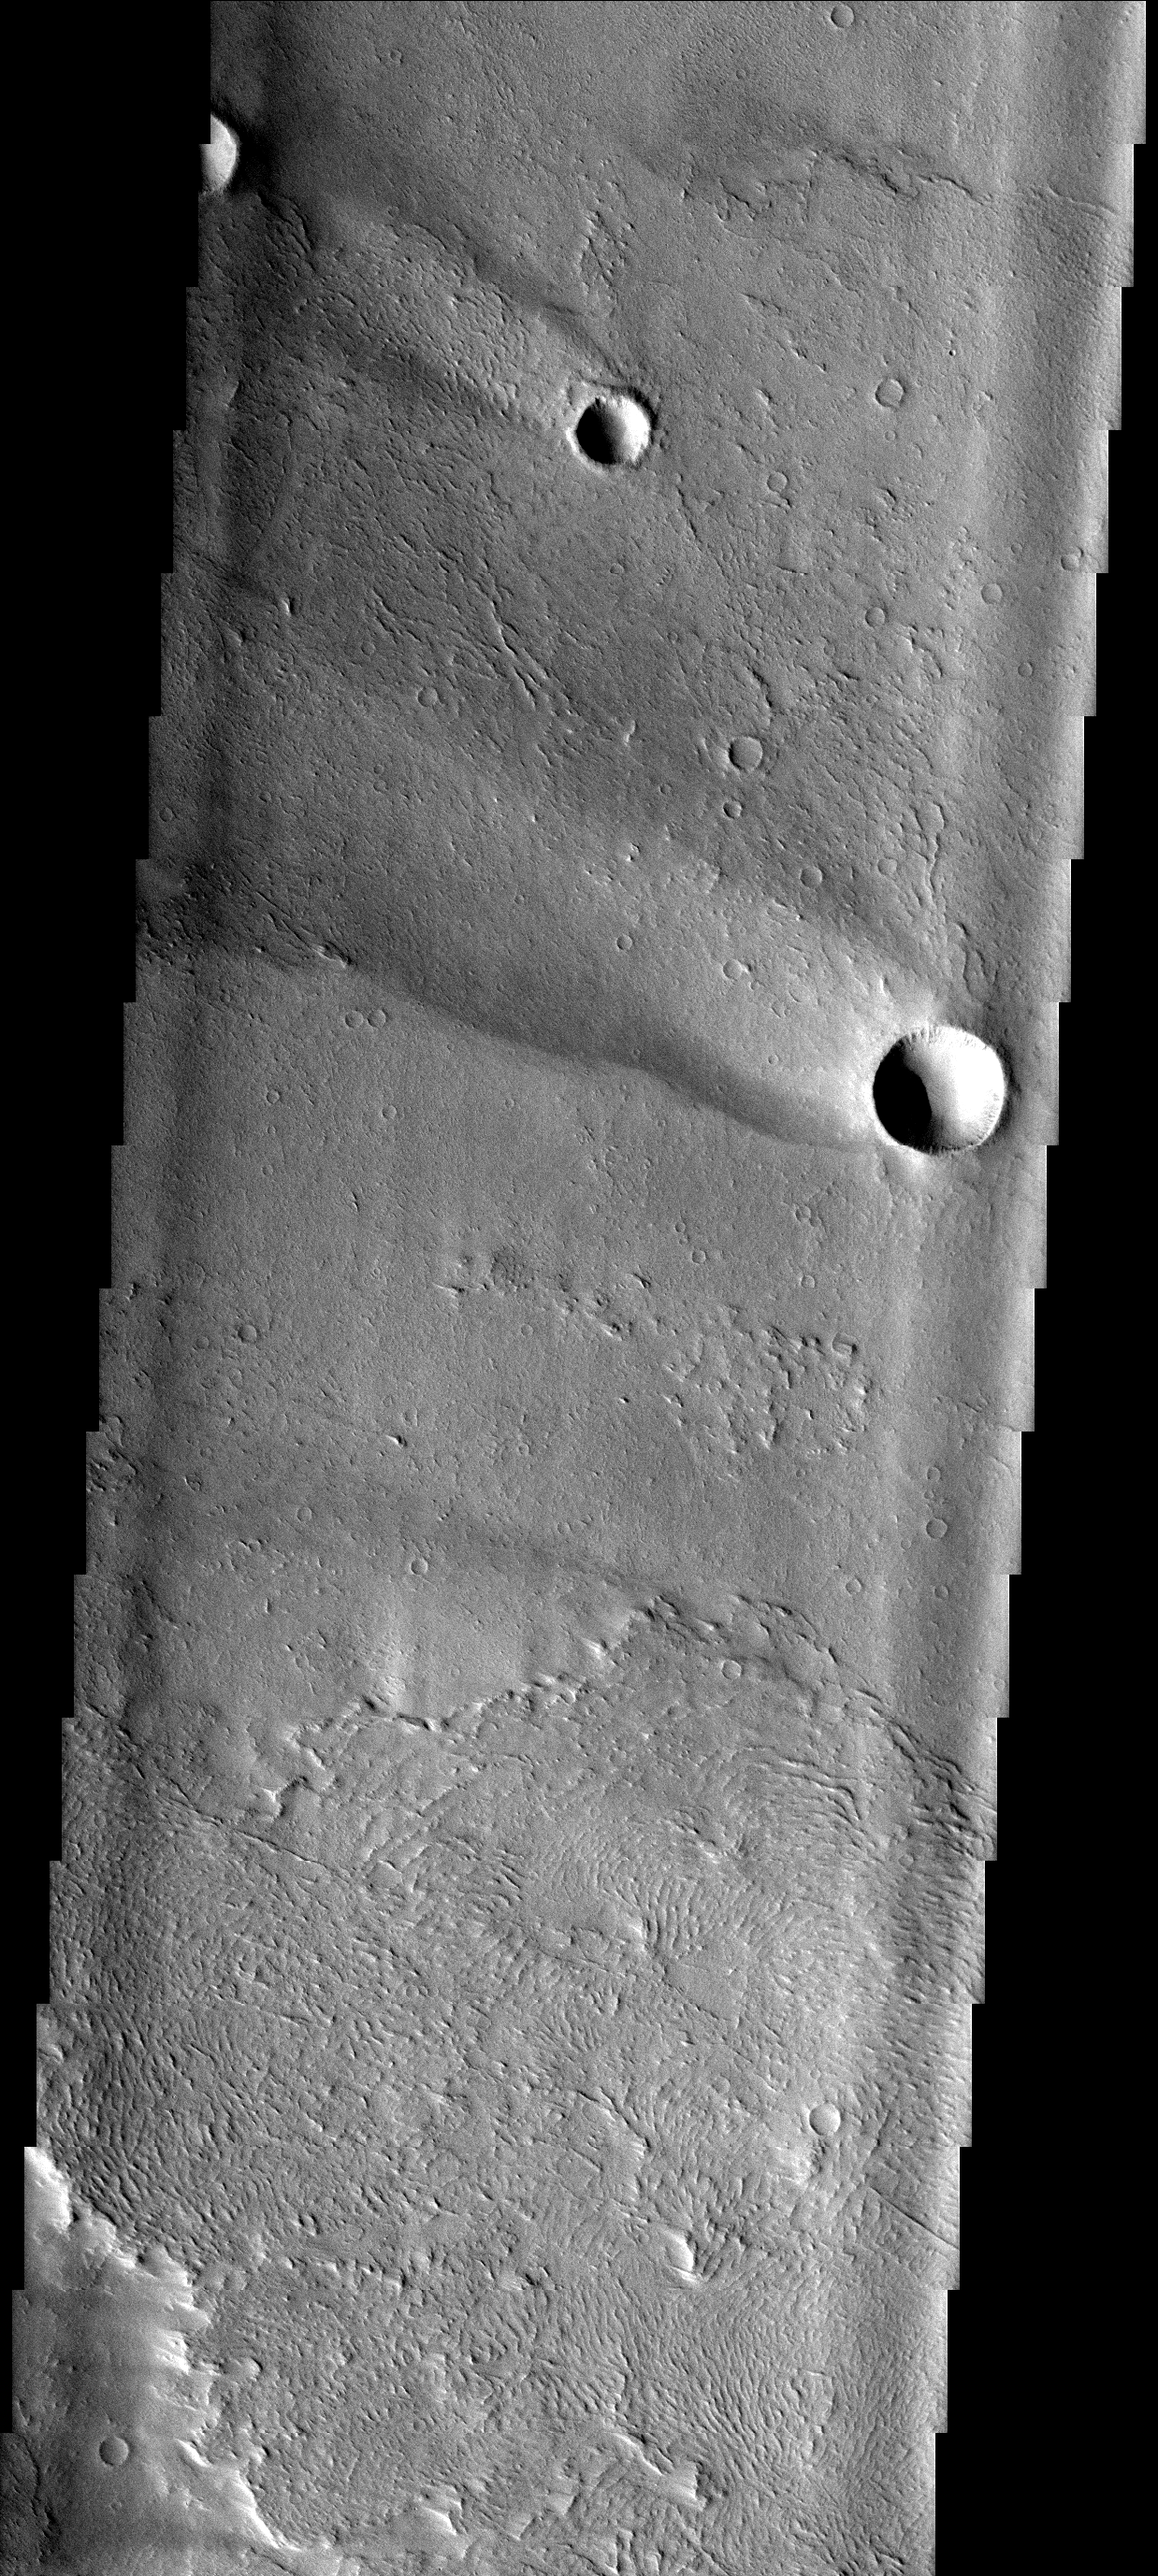

Windstreaks

These windstreaks occur on top of lava flows from Arsia Mons.

Image information: VIS instrument. Latitude -5.9N, Longitude 222.3E. 17 meter/pixel resolution.

Please see the THEMIS Data Citation Note for details on crediting THEMIS images.

Note: this THEMIS visual image has not been radiometrically nor geometrically calibrated for this preliminary release. An empirical correction has been performed to remove instrumental effects. A linear shift has been applied in the cross-track and down-track direction to approximate spacecraft and planetary motion. Fully calibrated and geometrically projected images will be released through the Planetary Data System in accordance with Project policies at a later time.

NASA’s Jet Propulsion Laboratory manages the 2001 Mars Odyssey mission for NASA’s Office of Space Science, Washington, D.C. The Thermal Emission Imaging System (THEMIS) was developed by Arizona State University, Tempe, in collaboration with Raytheon Santa Barbara Remote Sensing. The THEMIS investigation is led by Dr. Philip Christensen at Arizona State University. Lockheed Martin Astronautics, Denver, is the prime contractor for the Odyssey project, and developed and built the orbiter. Mission operations are conducted jointly from Lockheed Martin and from JPL, a division of the California Institute of Technology in Pasadena.

Credit: NASA/JPL/ASU